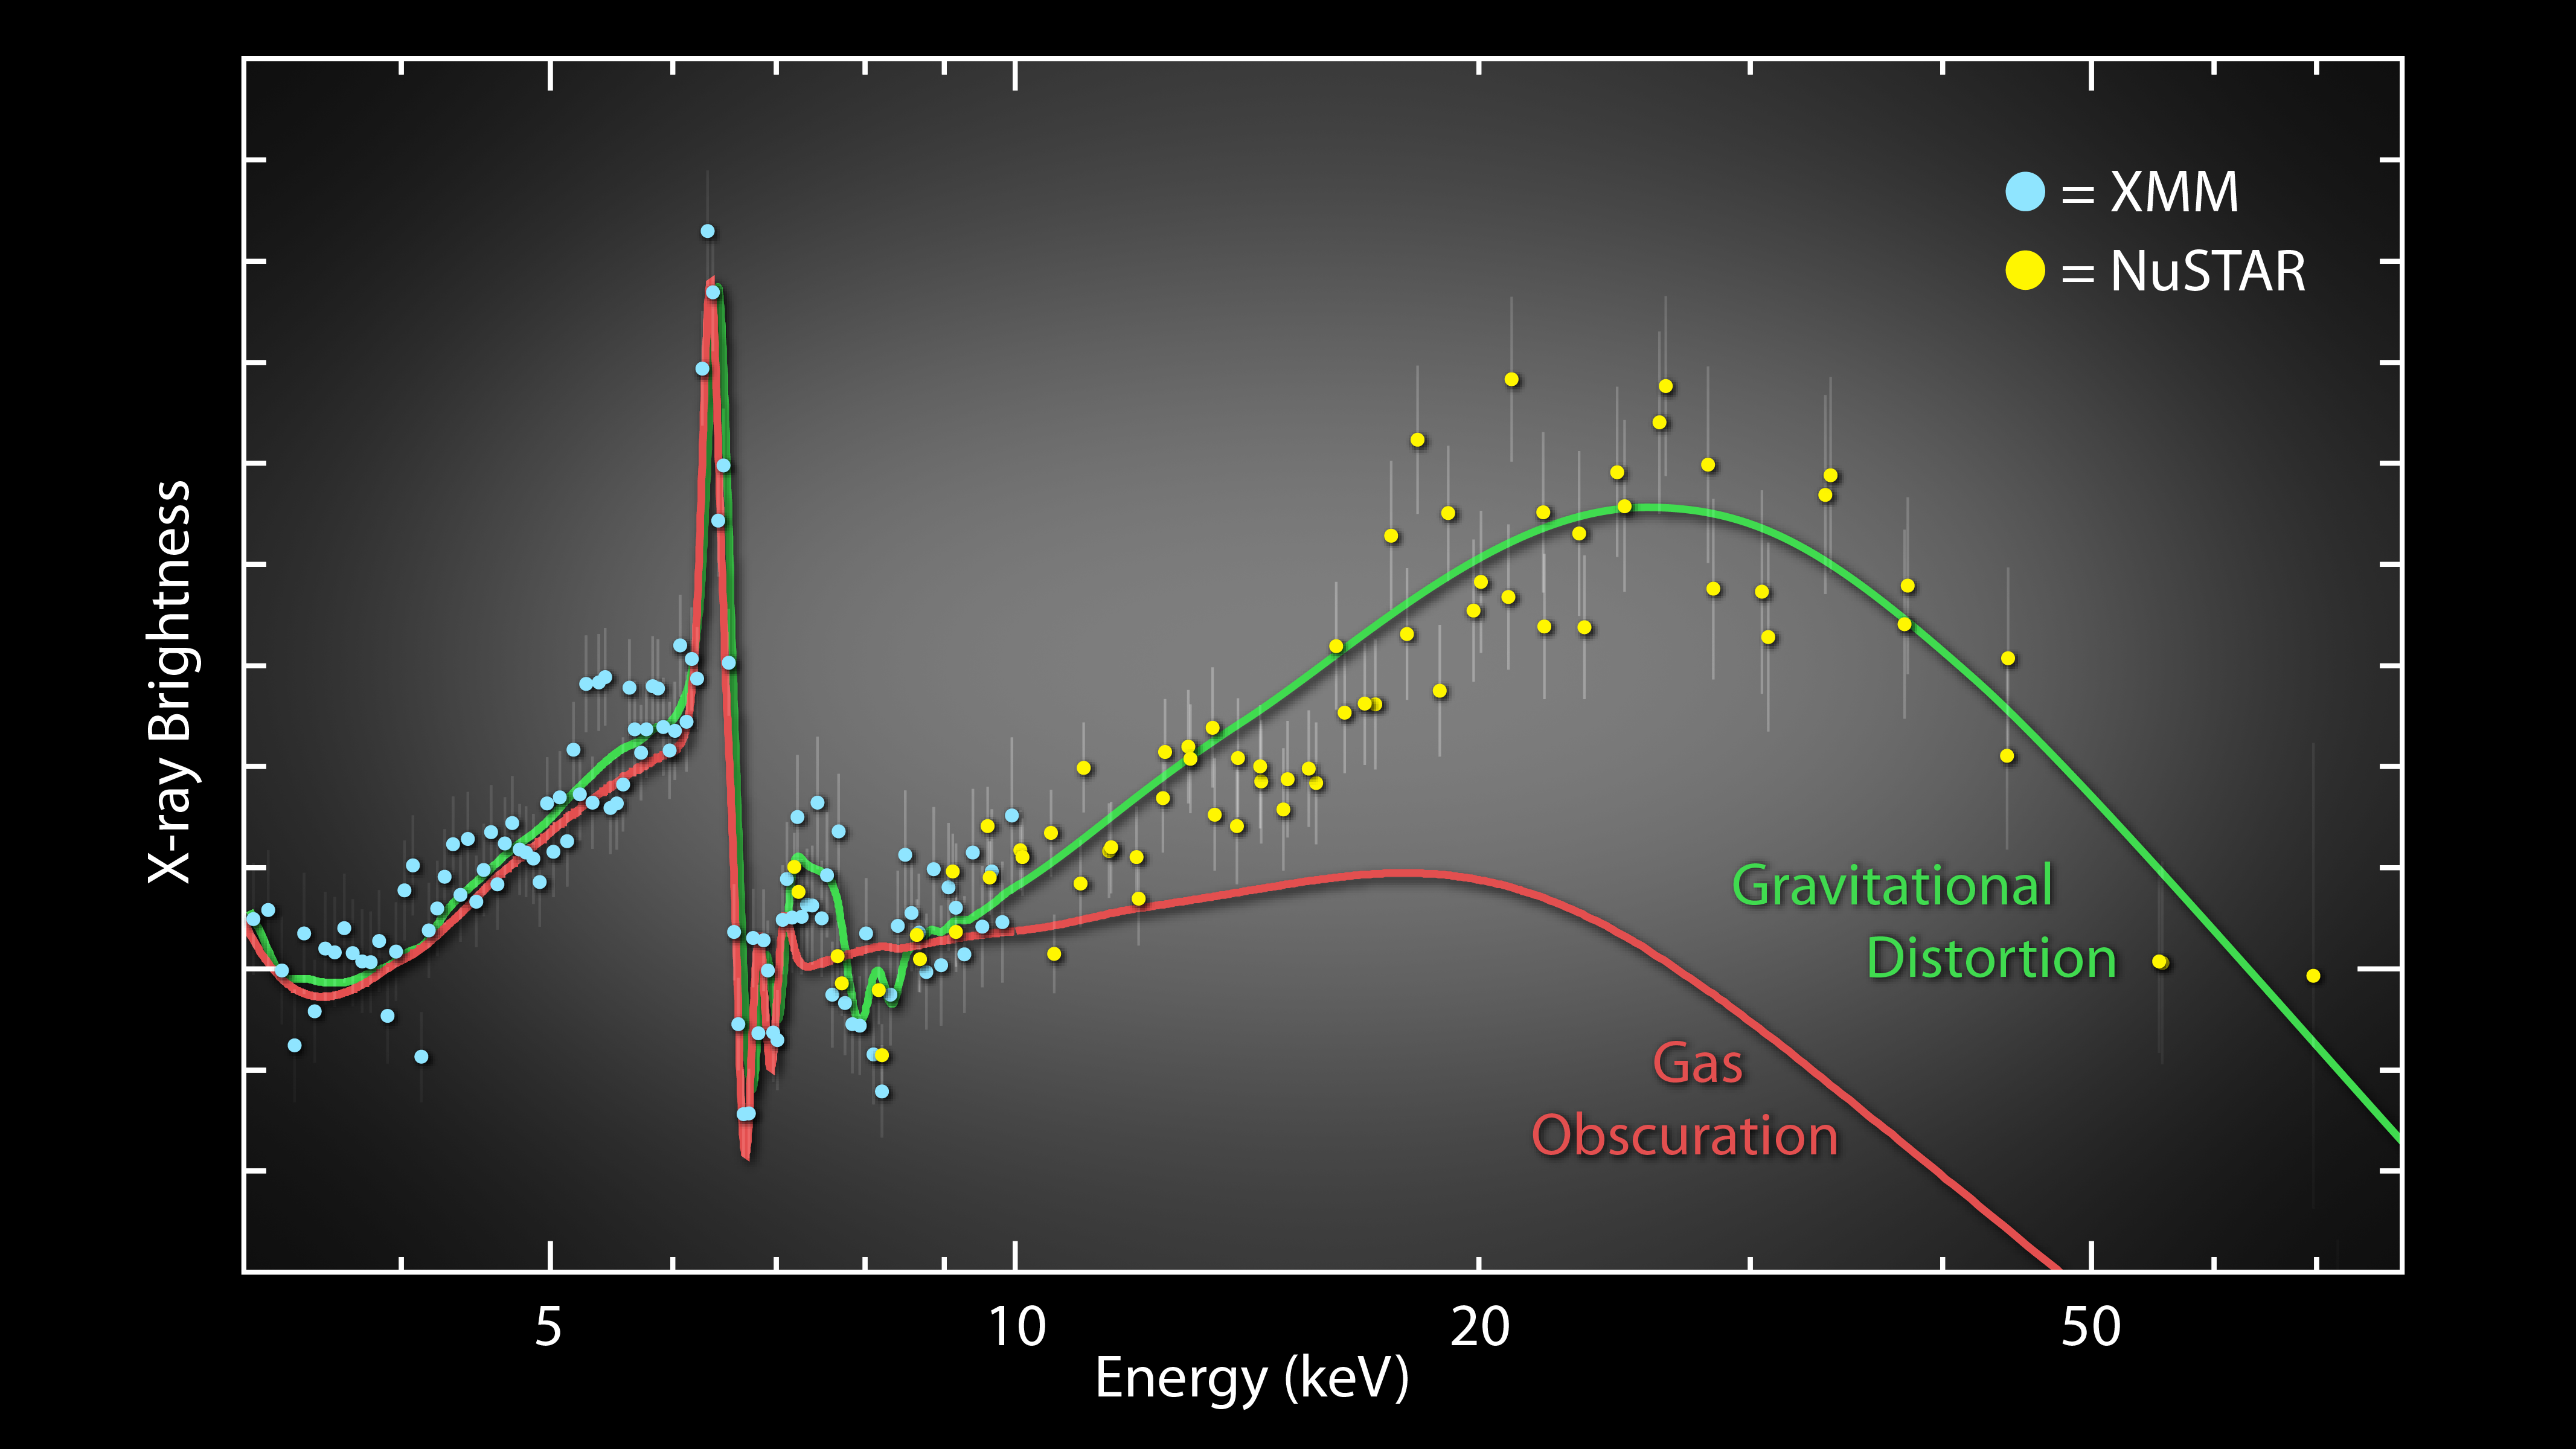

Two X-Ray Observatories are Better Than One

NASA’s Nuclear Spectroscopic Telescope Array, or NuSTAR, has helped to show, for the first time, that the spin rates of black holes can be measured conclusively. It did this, together with the European Space Agency’s XMM-Newton, by ruling out the possibility that obscuring clouds were partially blocking X-ray right coming from black holes.

The solid lines show two theoretical models that explain low-energy X-ray emission seen previously from the spiral galaxy NGC 1365 by XMM-Newton. The red line explains the emission using a model where clouds of dust and gas partially block the X-ray light, and the green line represents a model in which the emission is reflected off the inner edge of the accretion disk, very close to the black hole.

The blue circles show the latest measurements from XMM-Newton, and the yellow circles show the data from NuSTAR. While both models fit the XMM-Newton data equally well, only the disk reflection model fits the NuSTAR data.

The results show that the iron feature, the sharp peak at left, is being affected black hole’s immense gravity and not intervening clouds. The degree to which the iron feature is spread out reveals the spin rate of the black hole.

Credit: NASA/JPL-Caltech